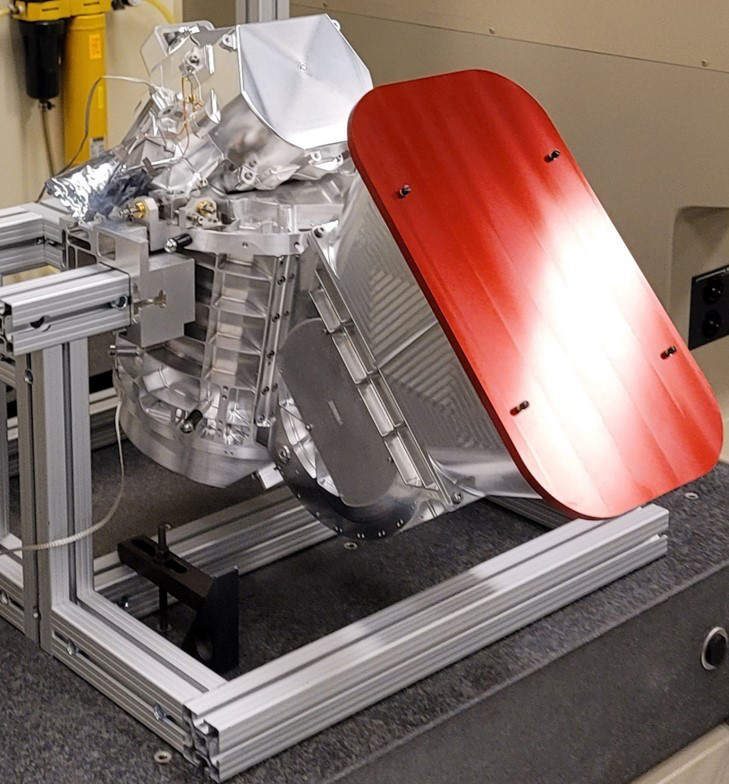

The Mapping Imaging Spectrometer for Europa (MISE) Science Instrument

NASA’s Jet Propulsion Laboratory in Southern California is building the spectrometer for the agency’s Europa Clipper mission. Called the Mapping Imaging Spectrometer for Europa (MISE), it is seen in the midst of assembly in a clean room at JPL. Pronounced “mize,” the instrument will analyze infrared light reflected from Jupiter’s moon Europa and will map the distribution of organics and salts on the surface to help scientists understand if the moon’s global ocean – which lies beneath a thick layer of ice – is habitable.

Because of its internal ocean, scientists believe Jupiter’s moon Europa may have the potential to harbor existing life. Europa Clipper will swoop around Jupiter on an elliptical path, dipping close to the moon on each flyby. Understanding Europa’s habitability will help scientists better understand how life developed on Earth and the potential for finding life beyond our planet. Europa Clipper is set to launch in 2024.

Credit: NASA/JPL-Caltech